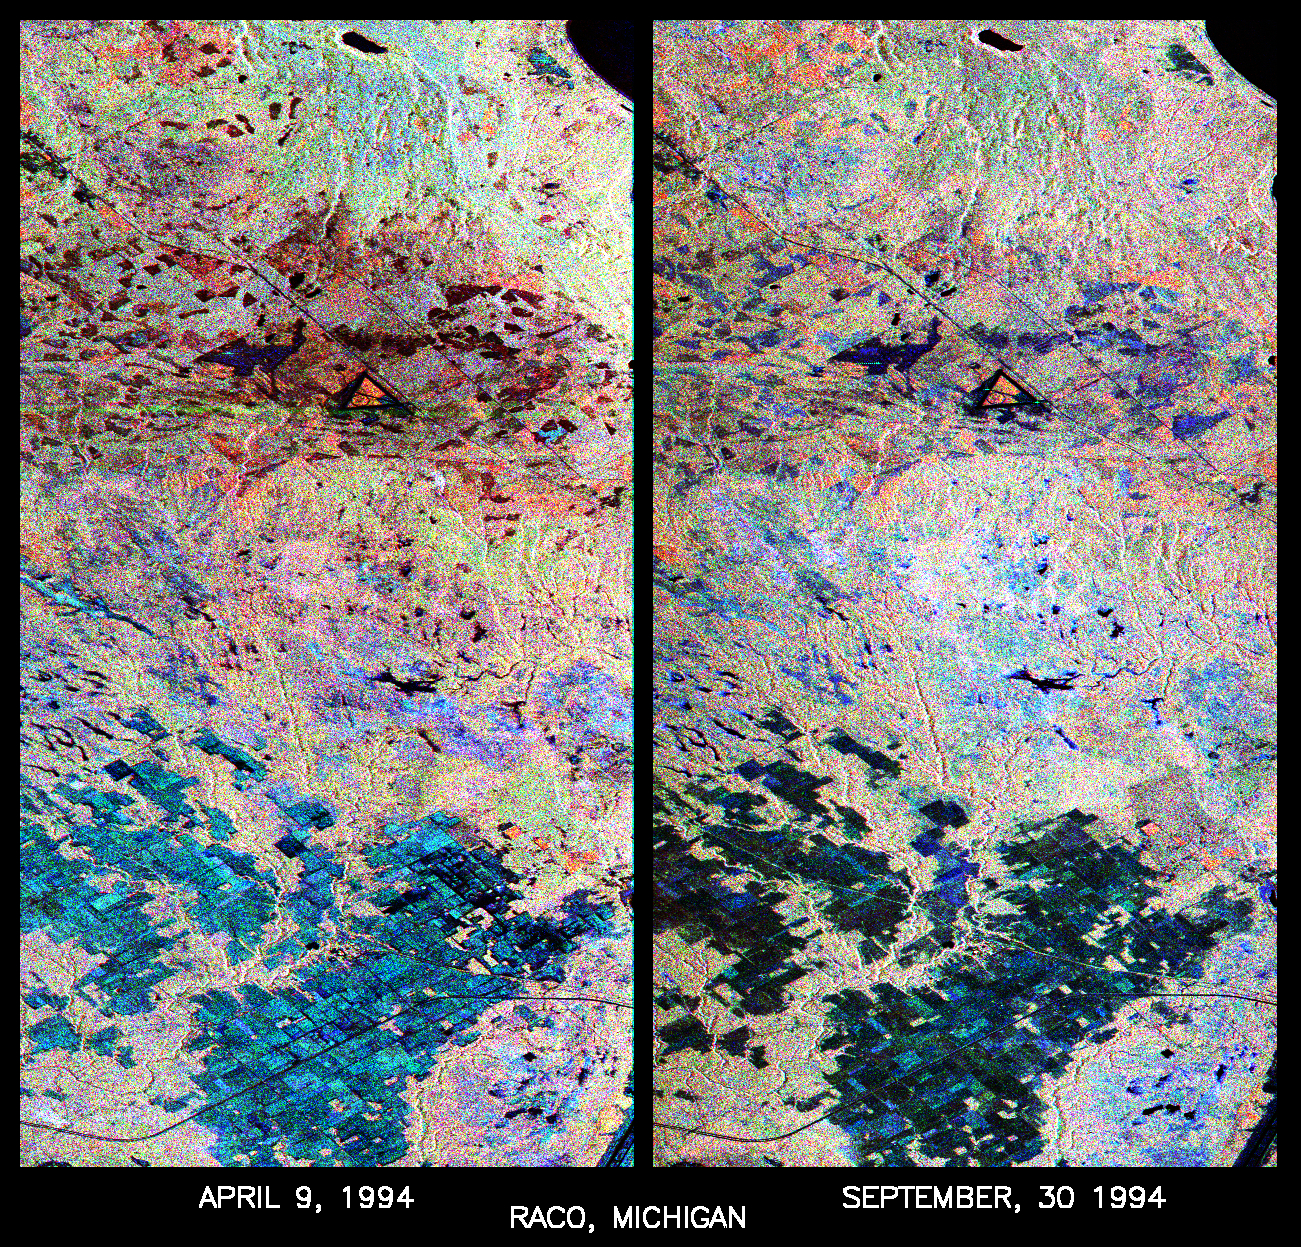

Space Radar Image of Raco, Michigan

These are two false-color composites of Raco, Michigan, located at the eastern end of Michigan’s upper peninsula, west of Sault Ste. Marie and south of Whitefish Bay on Lake Superior. The two images (centered at 46.39 degrees north latitude, 84.88 degrees west longitude) show significant seasonal changes in the mid-latitude region of mixed deciduous and coniferous forests.

The images were acquired by the Spaceborne Imaging Radar-C and X-band Synthetic Aperture Radar (SIR-C/X-SAR) aboard the shuttle Endeavour on the sixth orbit of each mission. In these images, red is L-band (23 cm) with horizontal/vertical polarization; green is C-band (6 cm) with horizontal/vertical polarization; blue is C-band with horizontal/horizontal polarization. The region shown is largely forested and includes a large portion of Hiawatha National Forest, as well as an agricultural region near the bottom of each image. In early April, the area was snow-covered with up to 50 centimeters (19.5 inches) of snow in forest clearings and agricultural fields. Buds had not yet broken on deciduous trees, but the trees were not frozen and sap was generally flowing. Lake Superior, in the upper right, and the small inland lakes were frozen and snow-covered on April 9, 1994. By the end of September, deciduous trees were just beginning to change color after a relatively wet period. Leaf loss was estimated at about 30 percent, depending on the species, and the soil was moist to wet after a heavy rainfall on September 28, 1994. Most agricultural fields were covered with grasses of up to 60 centimeters (23 inches) in height.

In the two images the colors are related to the types of land cover (i.e. vegetation type) and the brightness is related to the amount of plant material and its relative moisture content. Significant seasonal changes between early spring and early fall are illustrated by this pair of images. For the agricultural region near the bottom of the images, the change from snow-cover to moist soil with short vegetation cover is shown by the color change from blue to green and blue. The green color corresponds to significant increases in vegetation cover and field-to-field differences in blue are the result of differences in surface roughness and soil moisture. In the forested areas, many of the conifer forests appear similar in both images (red pine forests appear red in both images). However, there is more blue and green in the September 30, 1994 image as a consequence of greater foliage and more moisture in the forest crowns. Lowland conifer forests (spruce and northern white cedars) appear as bright green in both images. Deciduous forests produce very strong radar returns at these frequencies and polarization combinations, resulting in a nearly white appearance on the images (the specific color mix is related to the local species mix). In the September 30, 1994 image, the areas of deciduous forest appear darker than in the April image because of the weaker radar signal from the foliage in the crown layer. The clear-cut areas (shown in April by the irregularly shaped dark areas in the center) change dramatically in appearance due to loss of snow cover and increases in soil moisture and vegetation cover by the end of September.

SIR-C/X-SAR radars illuminate Earth with microwaves, allowing detailed observations at any time, regardless of weather or sunlight conditions. SIR-C/X-SAR uses three microwave wavelengths: L-band (24 cm), C-band (6 cm), and X-band (3 cm). The multi-frequency data will be used by the international scientific community to better understand the global environment and how it is changing. The SIR-C/X-SAR data, in conjunction with aircraft and ground studies, will give scientists clearer insights into those environmental changes which are caused by nature and those changes which are induced by human activity.

SIR-C was developed by NASA’s Jet Propulsion Laboratory. X-SAR was developed by the Dornier and Alenia Spazio companies for the German space agency, Deutsche Agentur fr Raumfahrtangelegenheiten (DARA), and the Italian space agency, Agenzia Spaziale Italiana (ASI) with the Deutsche Forschungsanstalt fuer Luft und Raumfahrt e.v. (DLR) which is major partner in science, operations and data processing of X-SAR.

Credit: NASA/JPL